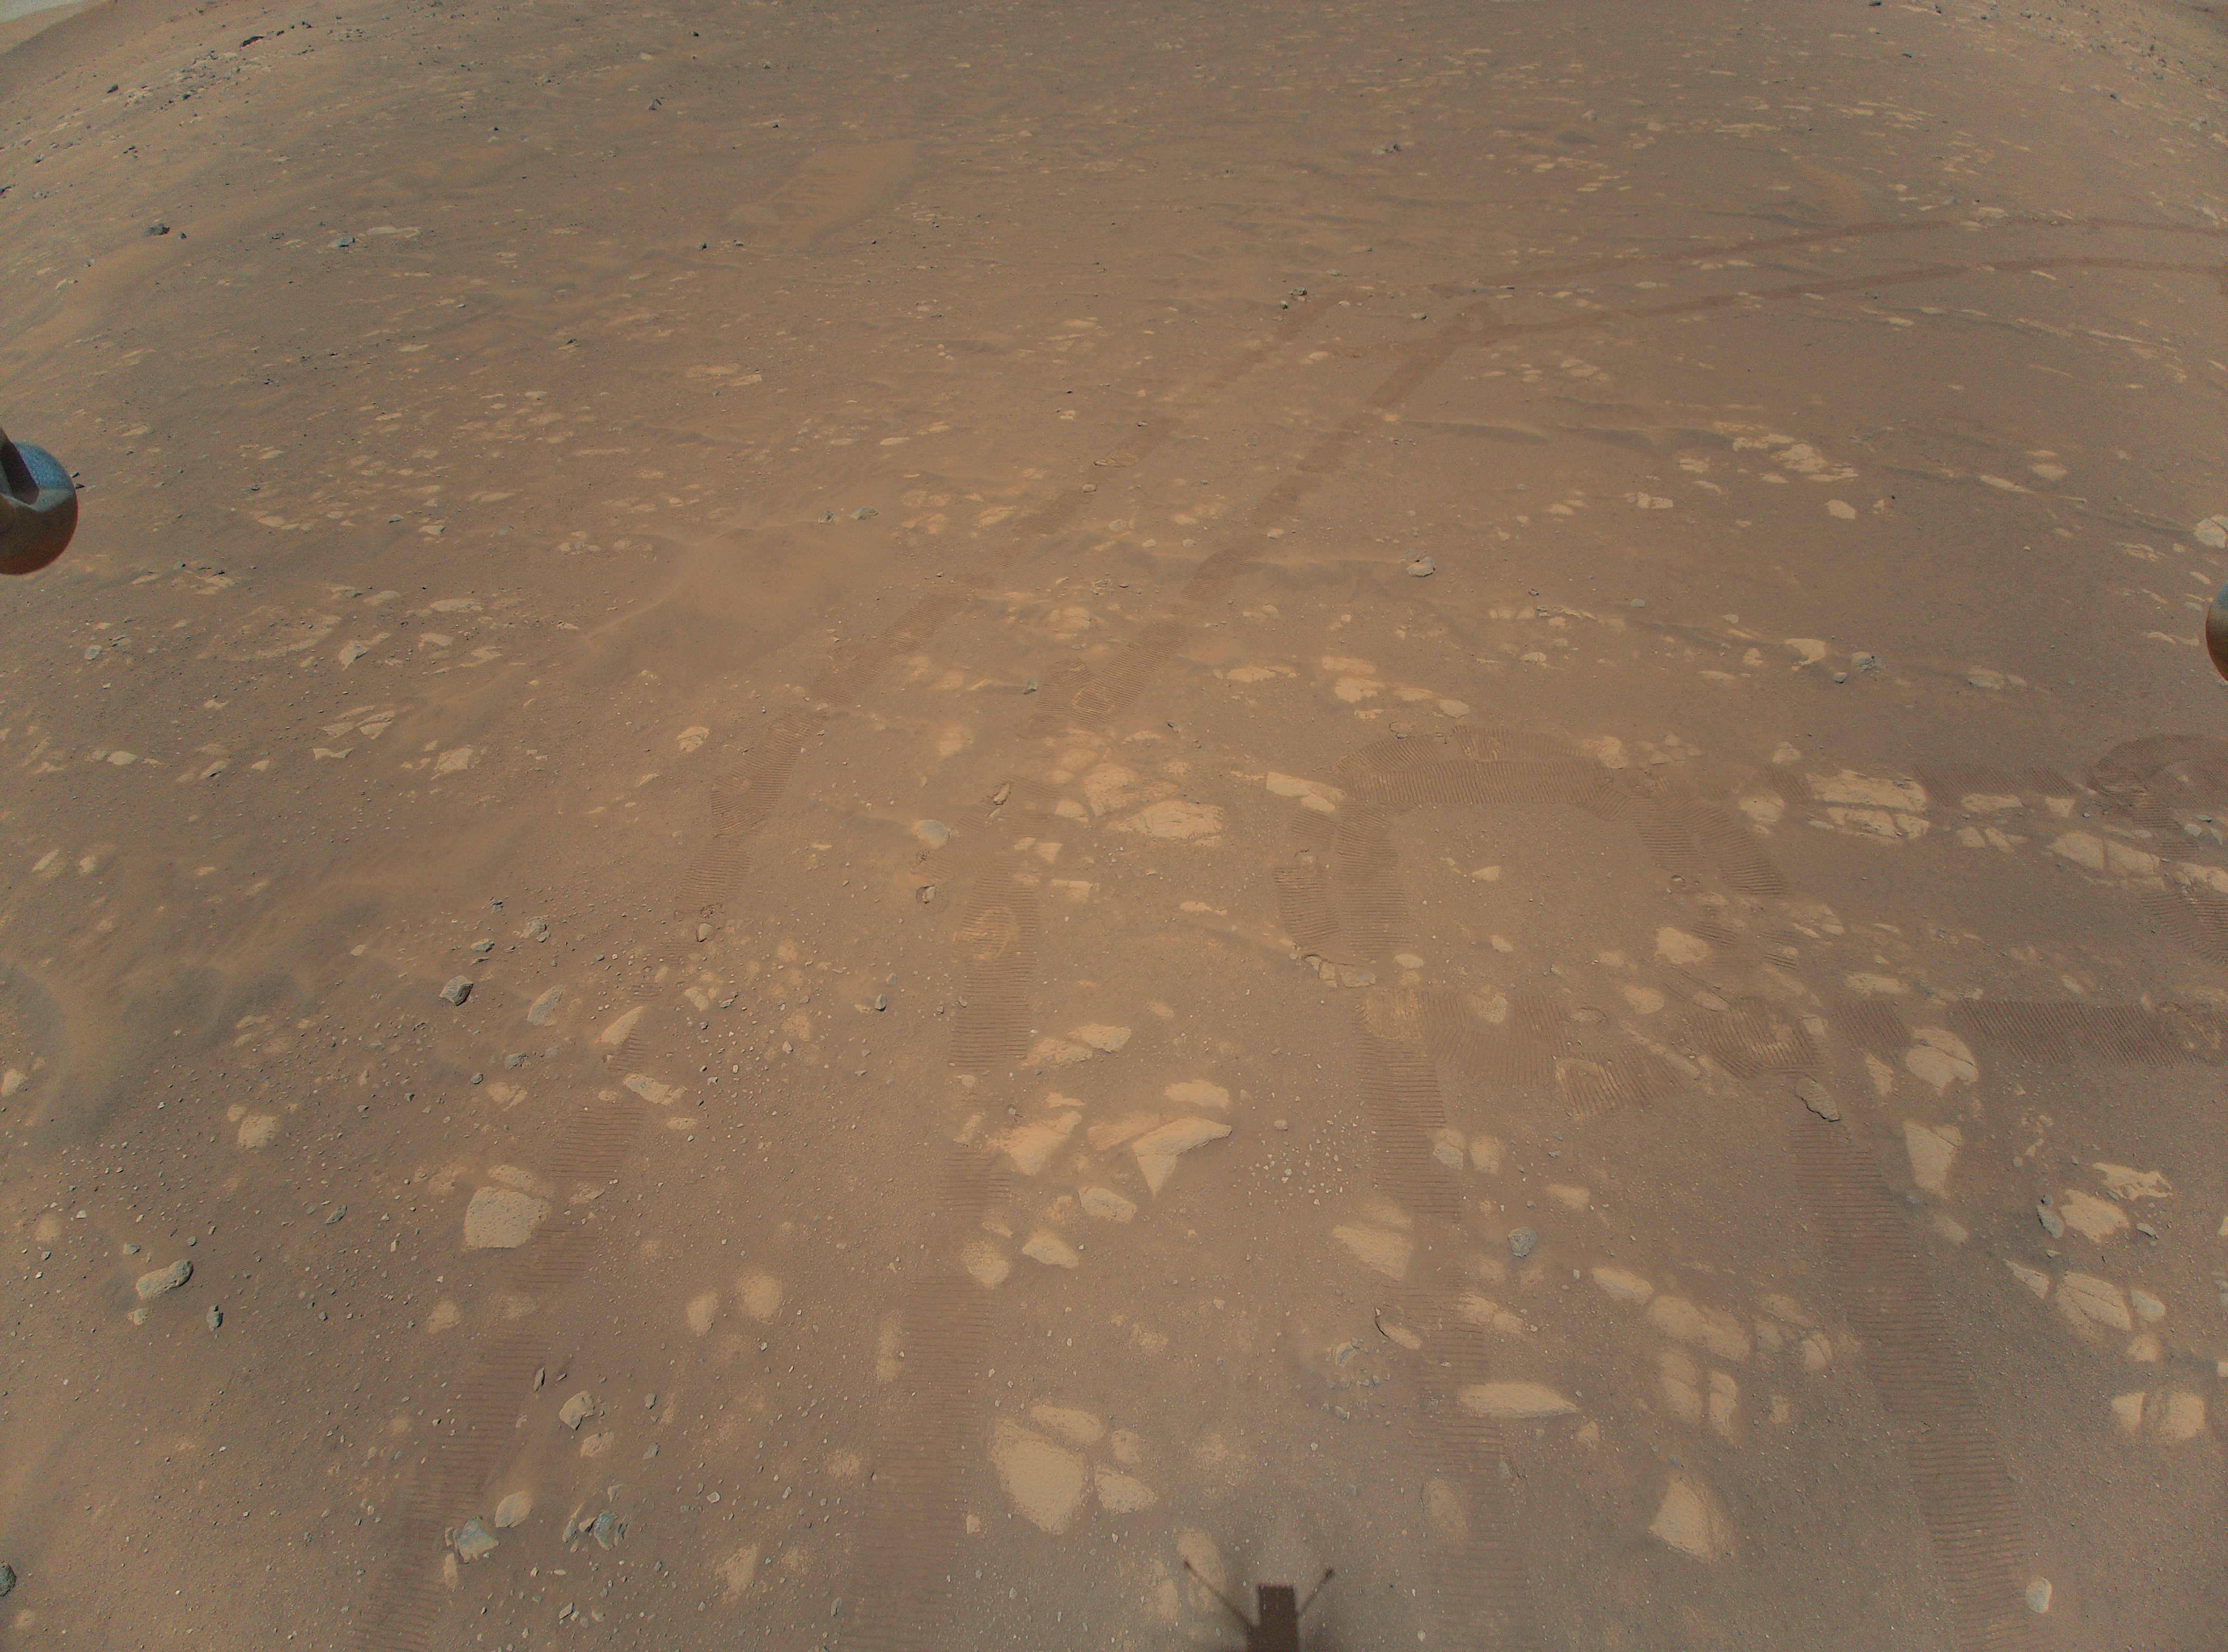

Second Color Image Taken by Ingenuity

This is the second color image taken by NASA’s Ingenuity helicopter. It was snapped on the helicopter’s second flight, on April 22, 2021, from an altitude of about 17 feet (5.2 meters). Tracks made by NASA’s Perseverance Mars rover can be seen as well.

The Ingenuity Mars Helicopter was built by JPL, which also manages this technology demonstration project for NASA Headquarters. It is supported by NASA’s Science Mission Directorate, Aeronautics Research Mission Directorate, and Space Technology Mission Directorate. NASA’s Ames Research Center and Langley Research Center provided significant flight performance analysis and technical assistance during Ingenuity’s development. AeroVironment Inc., Qualcomm, Snapdragon, and SolAero also provided design assistance and major vehicle components. The Mars Helicopter Delivery System was designed and manufactured by Lockheed Space Systems in Denver.

Credit: NASA/JPL-Caltech